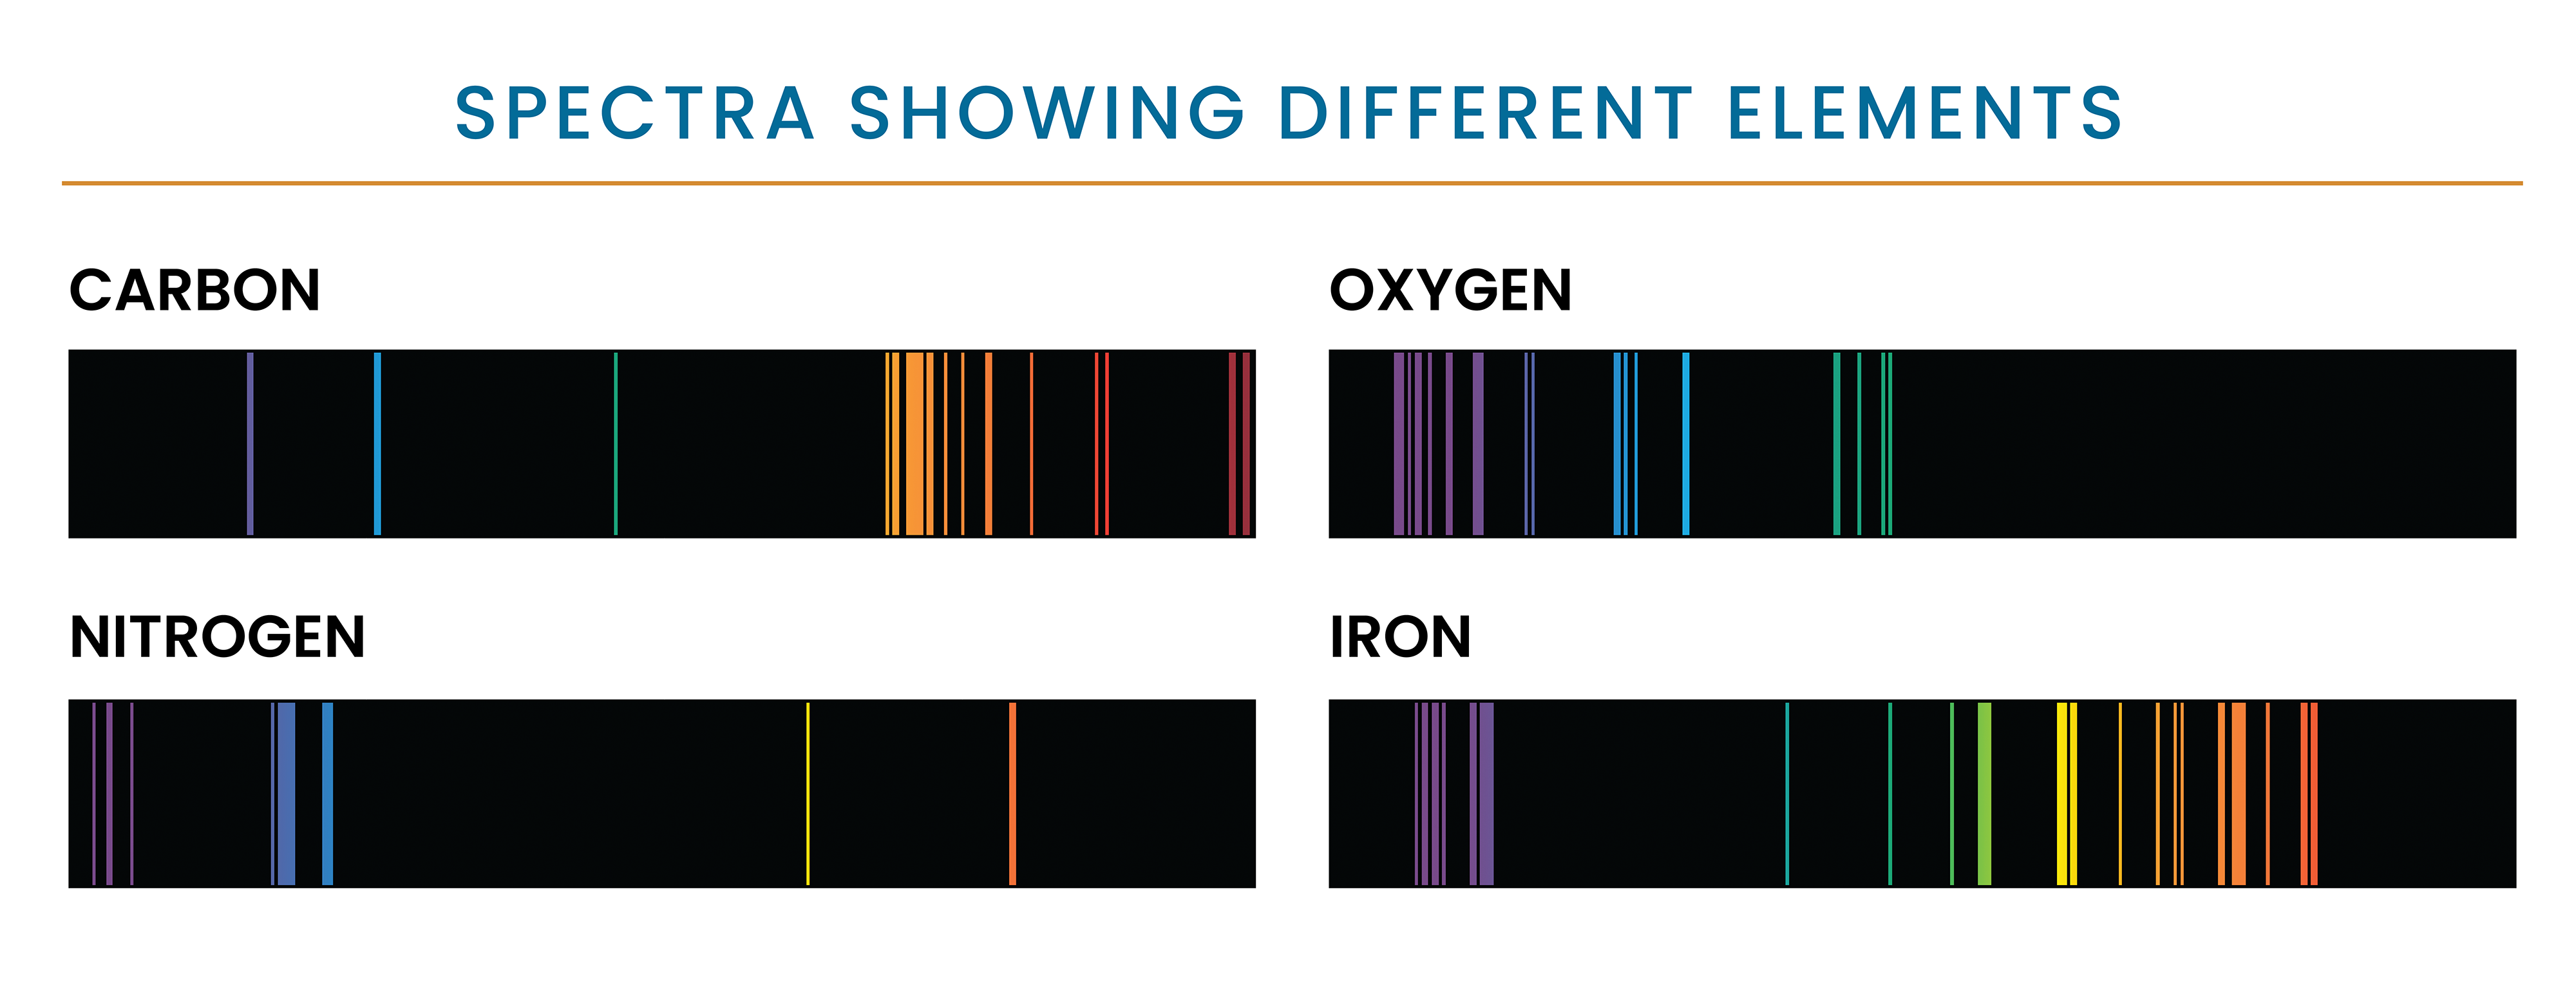

Spectra Showing Different Elements

Each element in the periodic table can appear in gaseous form and will produce a series of bright lines unique to that element. This graphic shows the unique set of emission lines of 4 elements: carbon, oxygen, nitrogen, and iron.

Credit: NASA and STScI